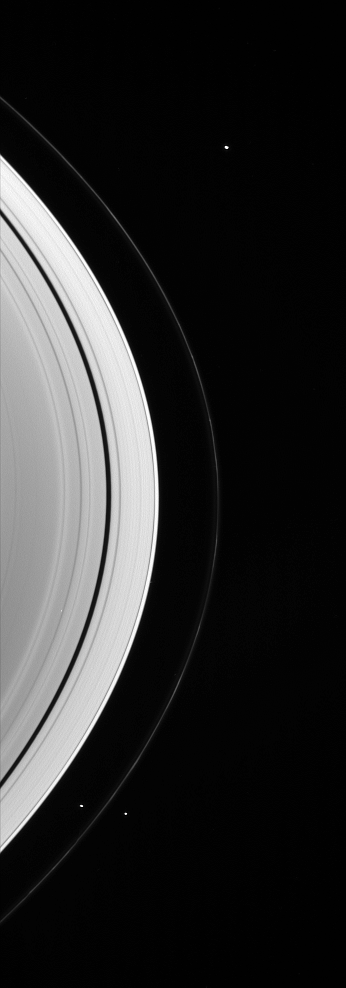

Three Little Moons

Three of the small worlds that hug the outer edges of Saturn’s immense ring system are captured in this Cassini spacecraft portrait.

The two F ring shepherd moons, Prometheus (102 kilometers, or 63 miles across) and Pandora (84 kilometers, or 52 miles across) are seen flanking the ring at bottom. Janus (181 kilometers, or 113 miles across) is visible near the top of the scene.

The image was taken in visible green light with the Cassini spacecraft wide-angle camera on Jan. 18, 2007 at a distance of approximately 1.1 million kilometers (700,000 miles) from Saturn. Image scale on the sky at the distance of Saturn is 61 kilometers (38 miles) per pixel.

The Cassini-Huygens mission is a cooperative project of NASA, the European Space Agency and the Italian Space Agency. The Jet Propulsion Laboratory, a division of the California Institute of Technology in Pasadena, manages the mission for NASA’s Science Mission Directorate, Washington, D.C. The Cassini orbiter and its two onboard cameras were designed, developed and assembled at JPL. The imaging operations center is based at the Space Science Institute in Boulder, Colo.

Credit: NASA/JPL/Space Science Institute